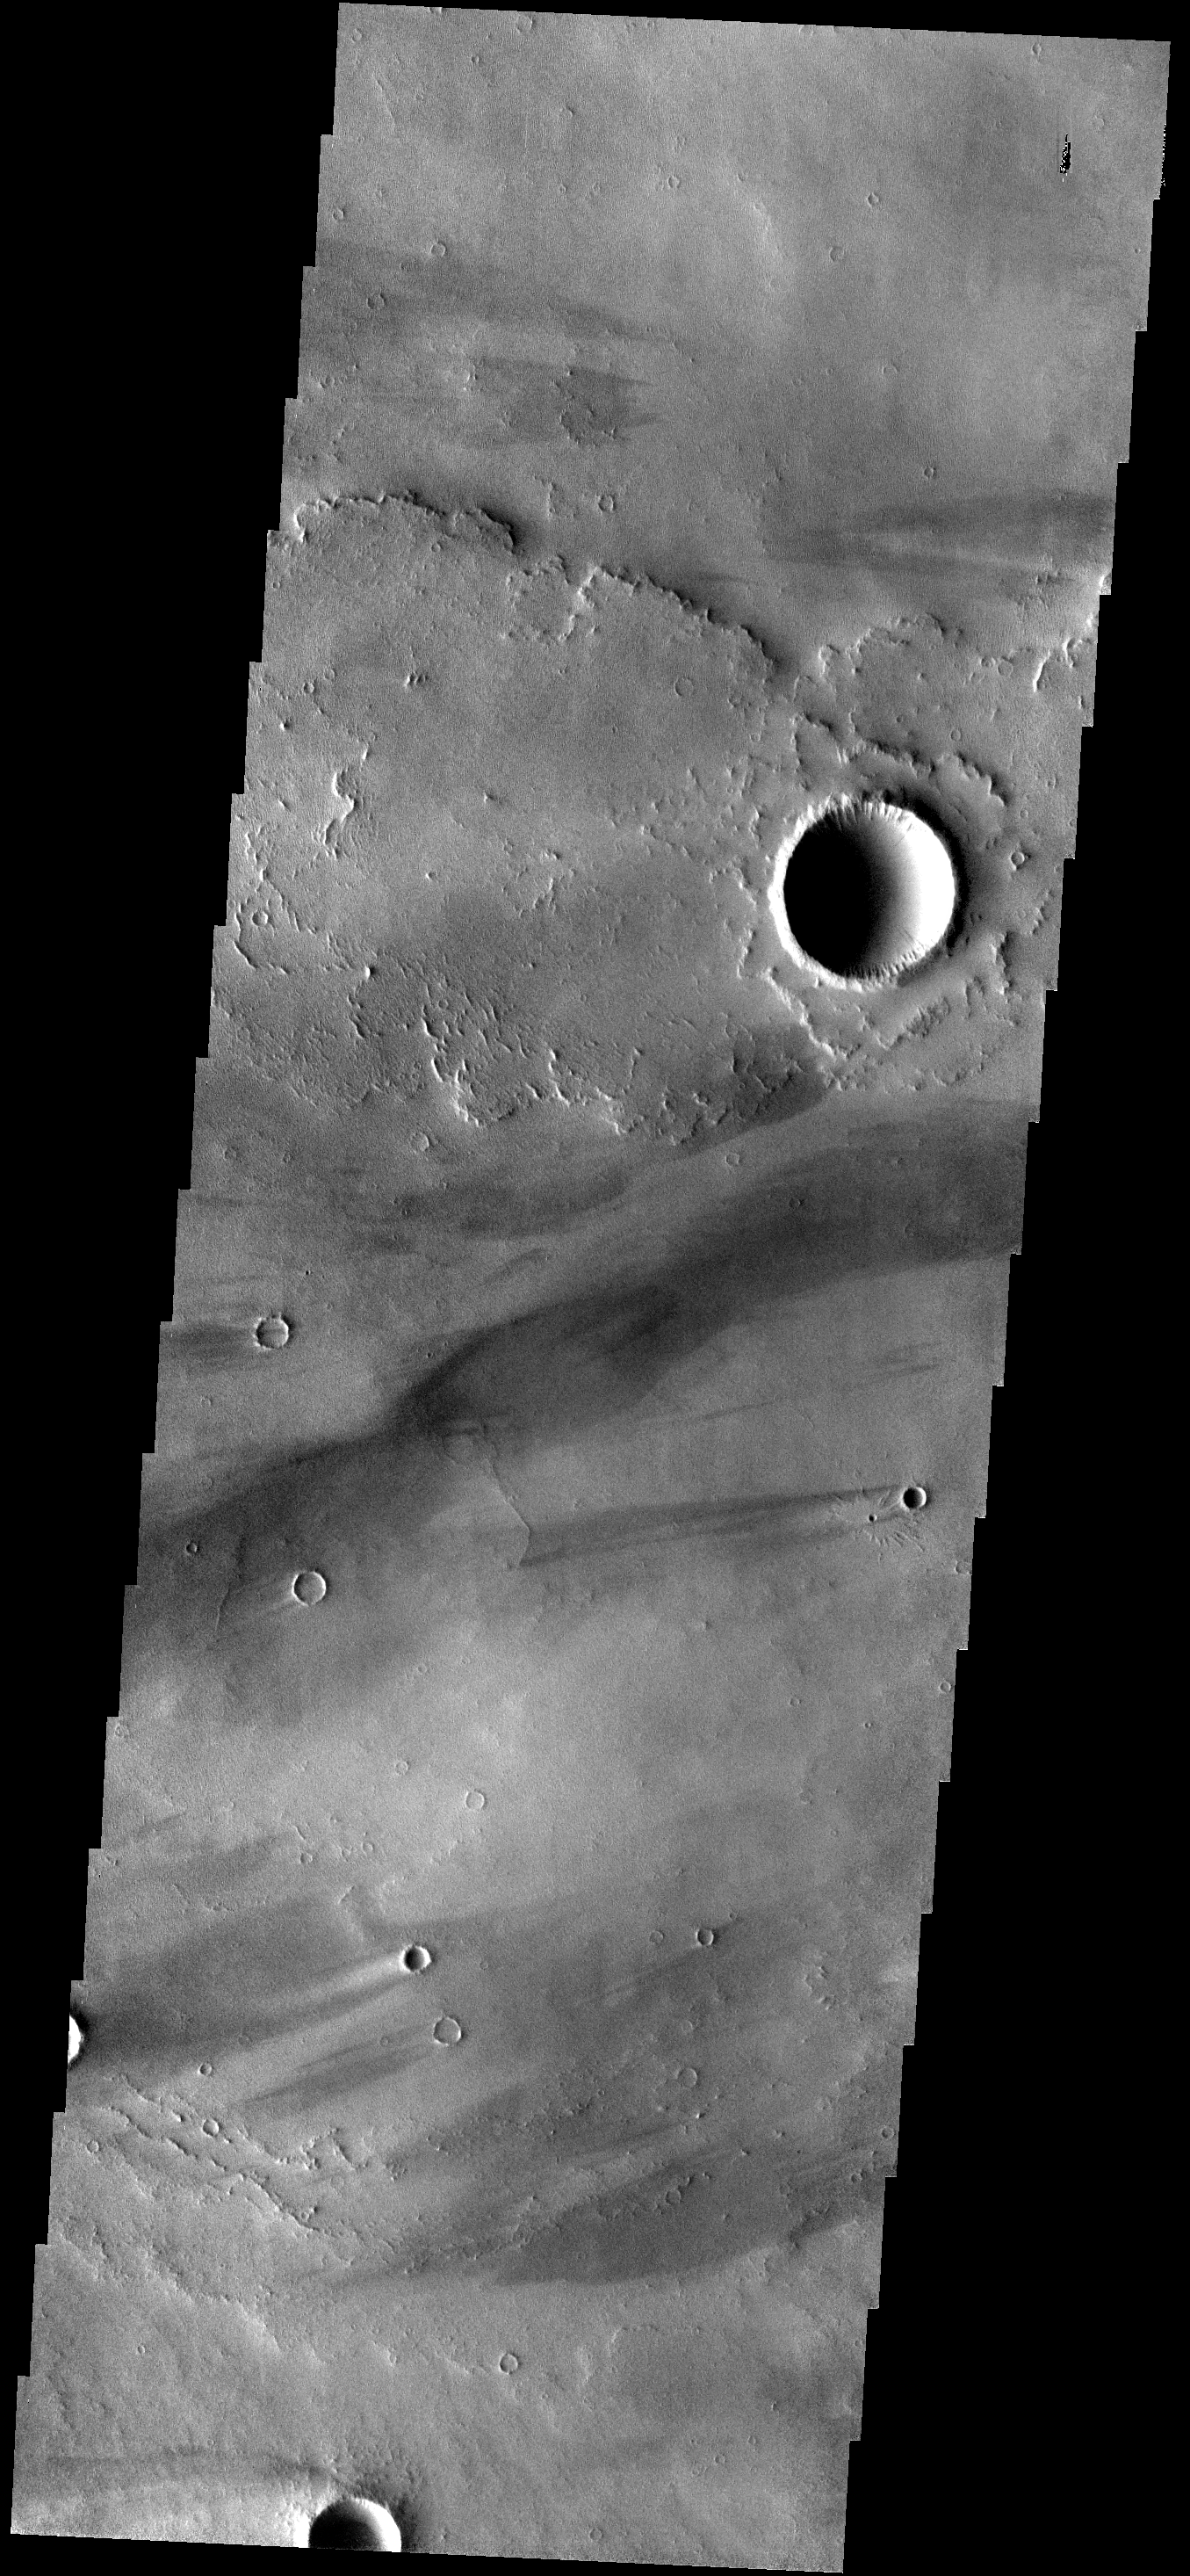

1200th IOTD – 5/4/07

This Image of the Day is the 1,200th posted since the series began March 27, 2002. It shows a strip of ground in the Daedalia Planum region of the giant volcanic province of Tharsis.The lava flows come from the Arsia Mons volcano. Its summit lies about 300 miles (500 kilometers) to the right of the image, which measures 11 miles (18 kilometers) wide by 39 miles (63 km) long.The rough textured lava surface traps dust and sand, while the impact craters act as obstacles to the wind. The combination of readily available dust and turbulent winds passing the craters creates the bright and dark ‘tails’ extending to the west of the craters. These wind streaks indicate the wind was blowing from east to west (right to left).

Image information: VIS instrument. Latitude -11.1N, Longitude 231.8E. 18 meter/pixel resolution.

Please see the THEMIS Data Citation Note for details on crediting THEMIS images.

Note: this THEMIS visual image has not been radiometrically nor geometrically calibrated for this preliminary release. An empirical correction has been performed to remove instrumental effects. A linear shift has been applied in the cross-track and down-track direction to approximate spacecraft and planetary motion. Fully calibrated and geometrically projected images will be released through the Planetary Data System in accordance with Project policies at a later time.

NASA’s Jet Propulsion Laboratory manages the 2001 Mars Odyssey mission for NASA’s Office of Space Science, Washington, D.C. The Thermal Emission Imaging System (THEMIS) was developed by Arizona State University, Tempe, in collaboration with Raytheon Santa Barbara Remote Sensing. The THEMIS investigation is led by Dr. Philip Christensen at Arizona State University. Lockheed Martin Astronautics, Denver, is the prime contractor for the Odyssey project, and developed and built the orbiter. Mission operations are conducted jointly from Lockheed Martin and from JPL, a division of the California Institute of Technology in Pasadena.

Credit: NASA/JPL/ASU